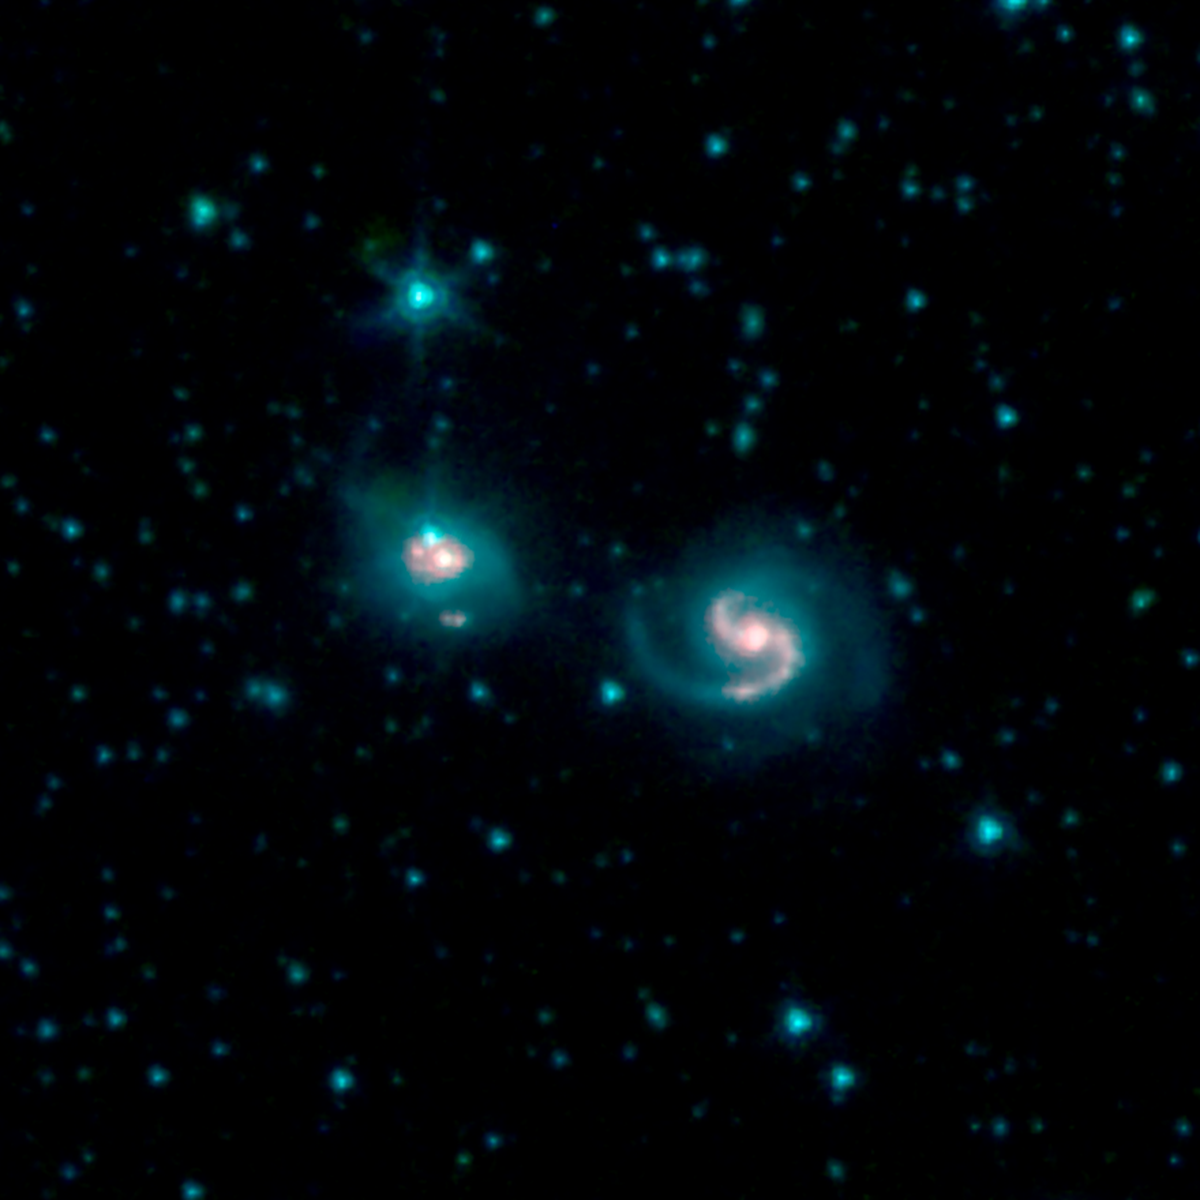

Galaxy Merger VII Zw 96

This image shows the merger of two galaxies, known as NGC 6786 (right) and UGC 11415 (left), also collectively called VII Zw 96. It is composed of images from three Spitzer Infrared Array Camera (IRAC) channels: IRAC channel 1 in blue, IRAC channel 2 in green and IRAC channel 3 in red.

Credit: NASA/JPL-Caltech